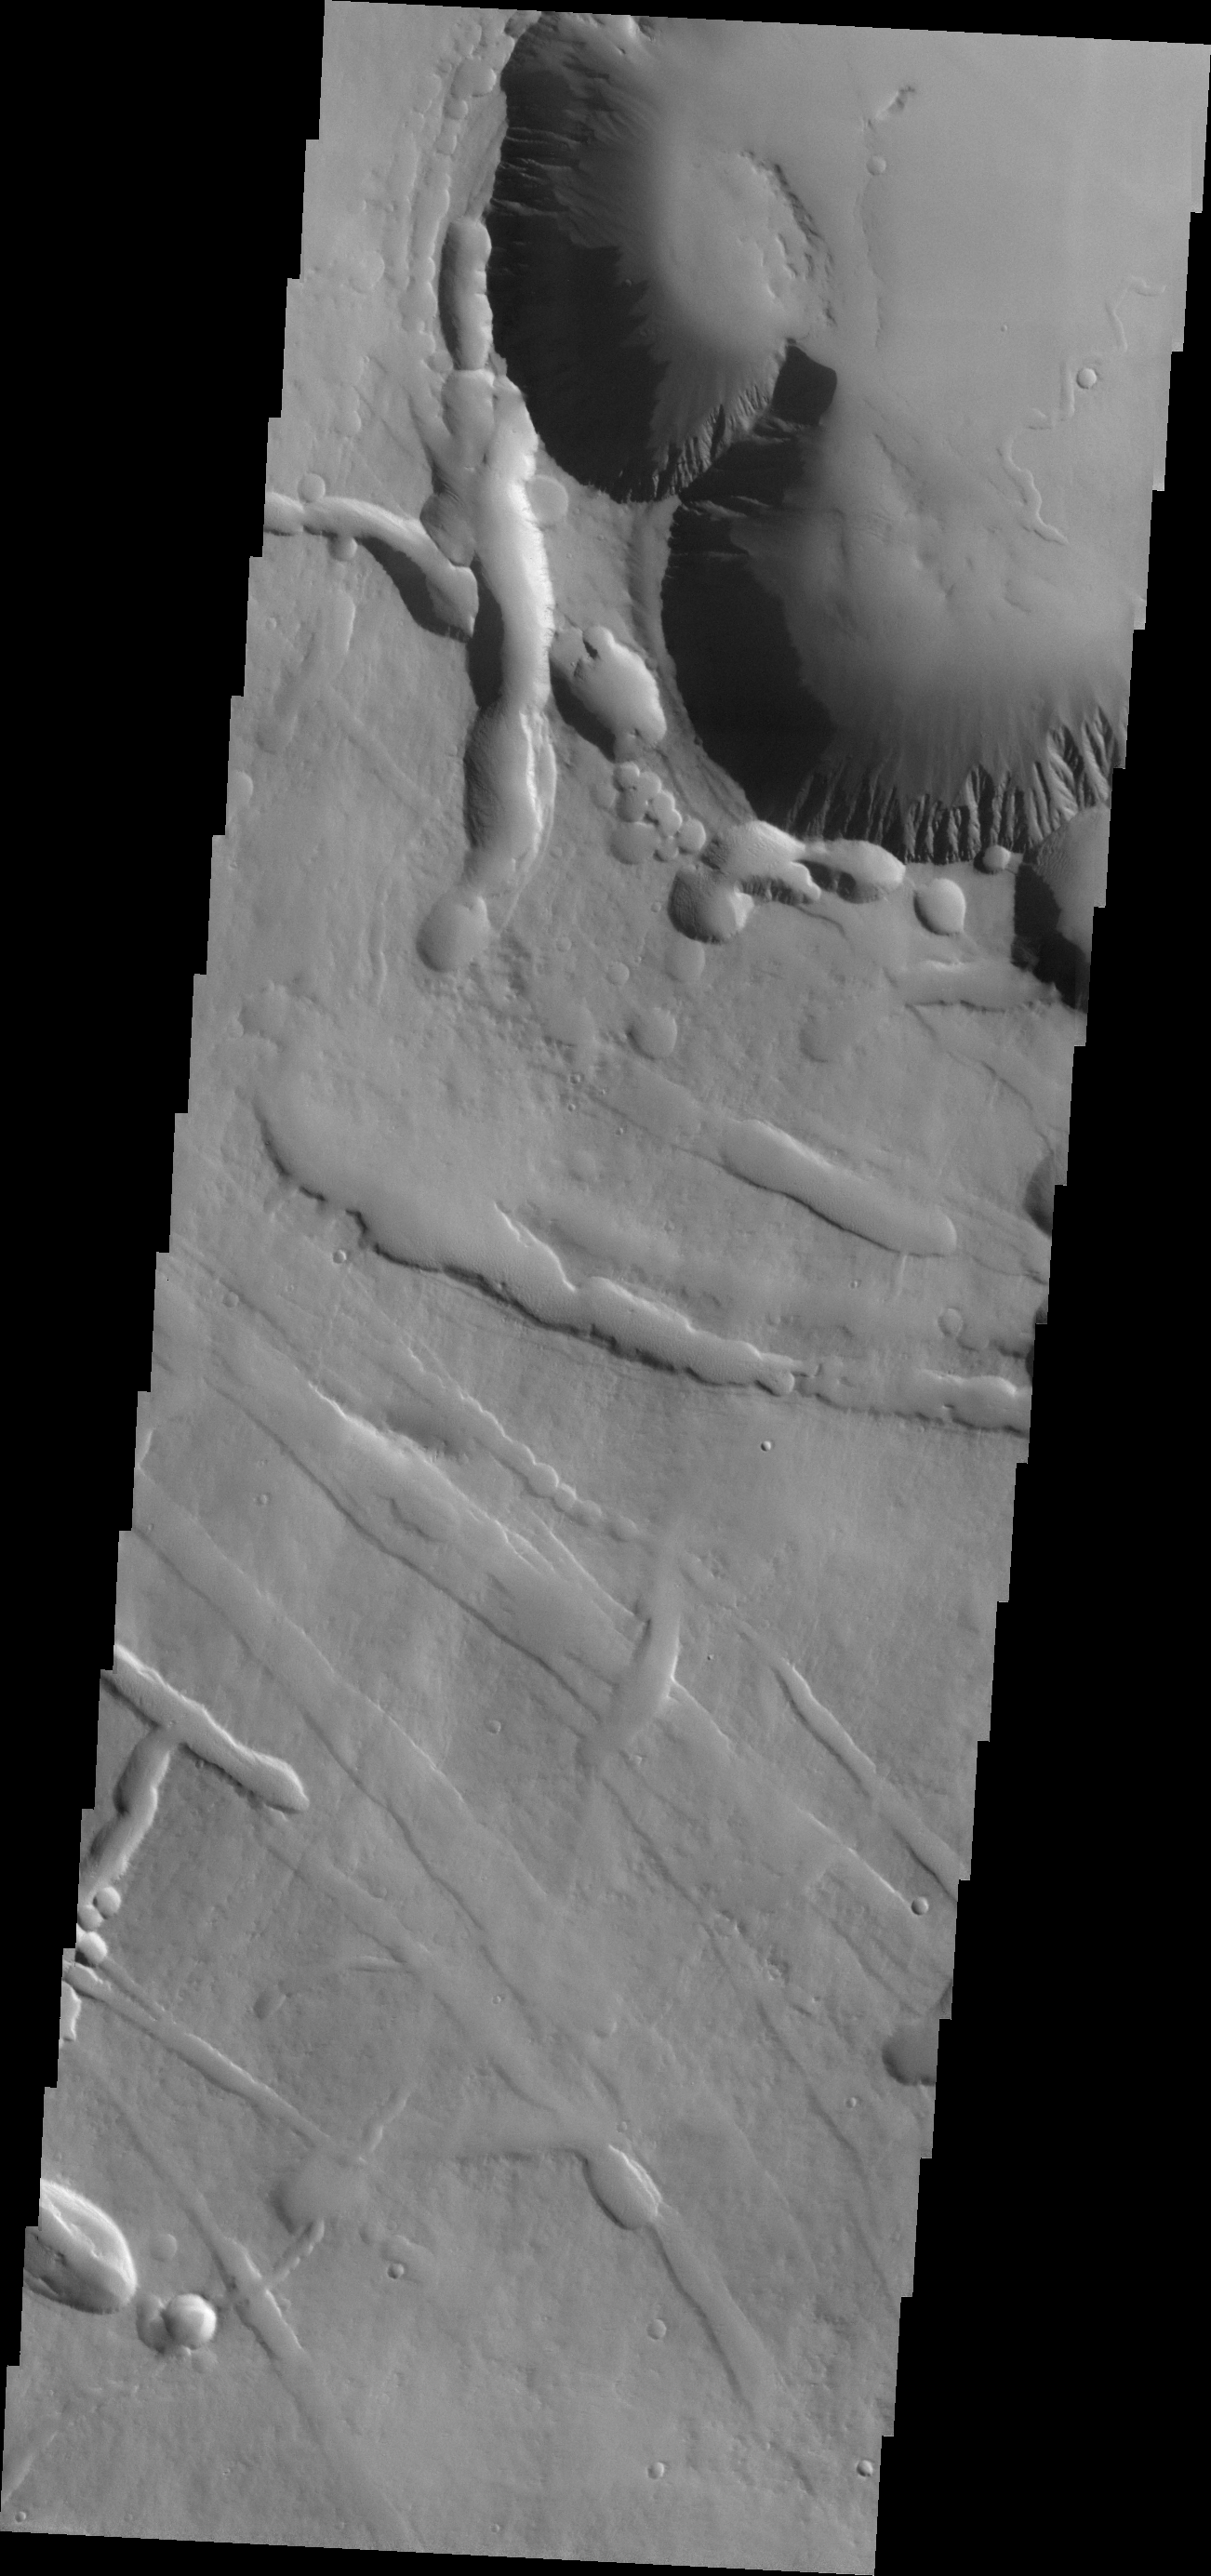

Pavonis Chasma

This VIS image shows the beginning of Pavonis Chasma (top of frame) on the northern flank of Pavonis Mons.

Credit: NASA/JPL-Caltech/ASU